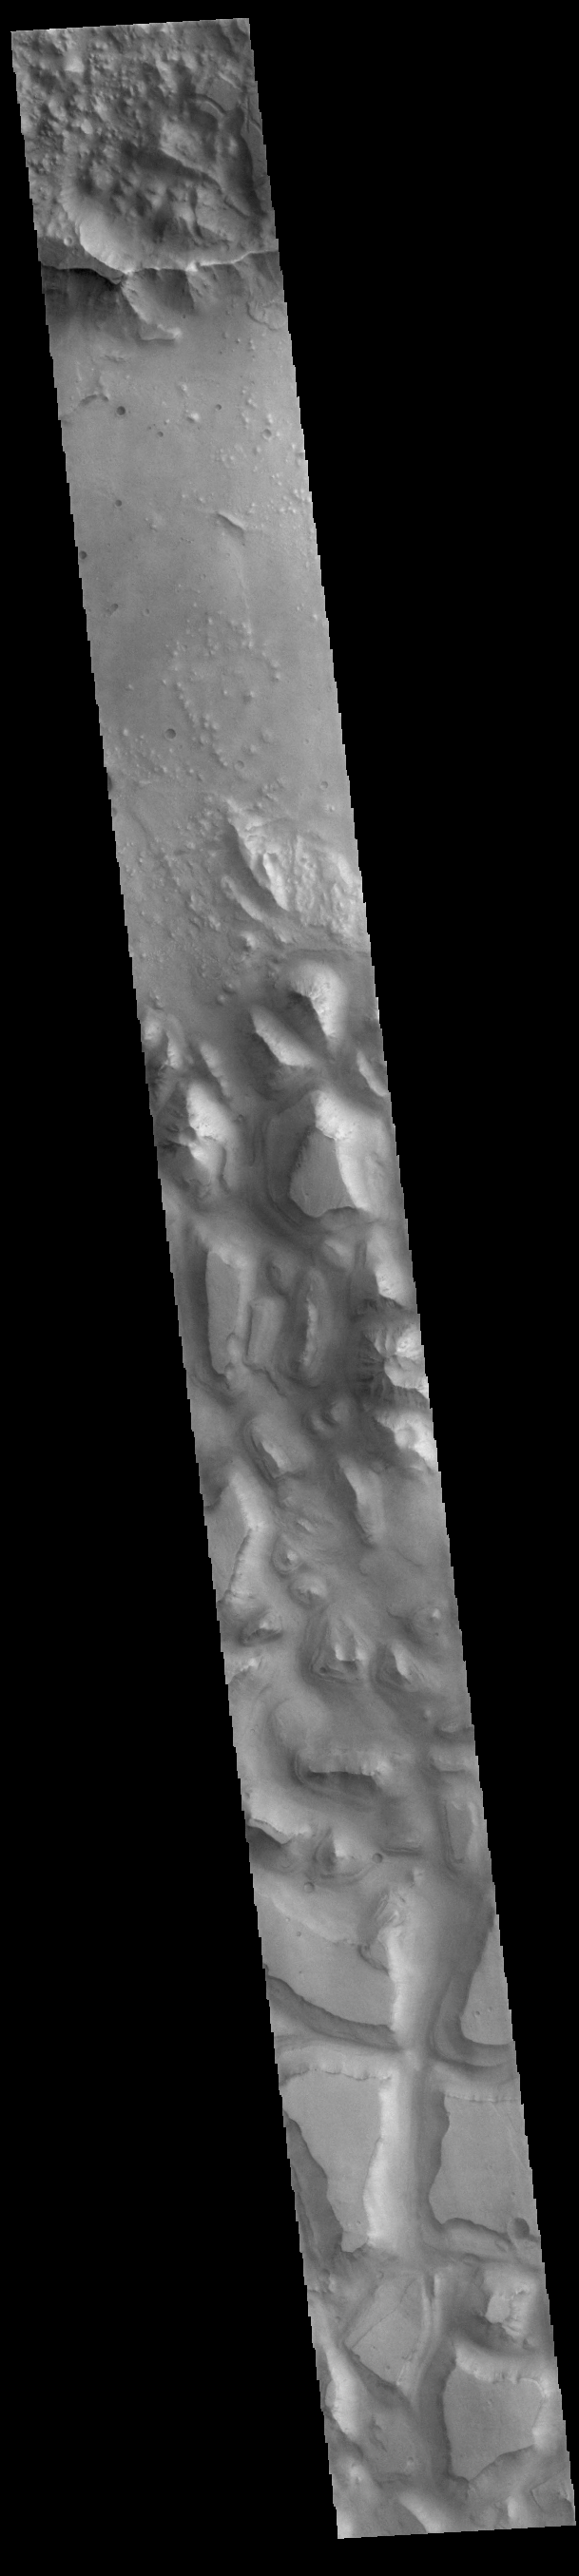

Hydraotes Chaos

This VIS image shows part of Hydraotes Chaos. Hydraotes Chaos measures about 300 kilometers (190 miles) wide by roughly 350 km (220 mi) north-south. The chaos lies in a valley leading northeast out of Ganges Chasma at the east end of Valles Marineris. Tiu Valles flows northward from Hydraotes Chaos to empty into Chryse Planitia. In planetary nomenclature, the descriptor term chaos means “distinctive area of broken terrain”. The general morphology of chaos is steep-sided mesas in close proximity. With time and erosion the valleys widen and the mesas grow smaller. The initial breakup of the land can be due to tectonic forces, but on Mars it is thought that the release of melted, subsurface ice created the terrain. Large channels, like Tiu Valles, usually originate from regions of chaos.

Credit: NASA/JPL-Caltech/ASU